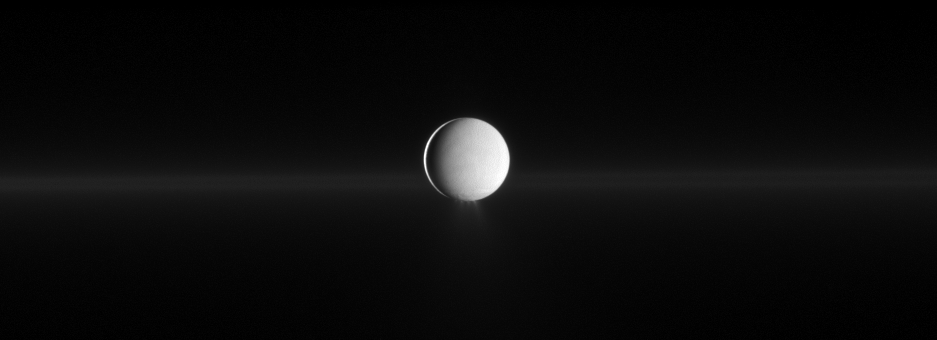

Enceladus and G Ring

As Enceladus spews water ice from its south polar region, Cassini also shows Saturn’s faint G ring before the moon.

See PIA11688 and PIA08321 to learn more about this active moon and how it creates Saturn’s E ring. The E ring is too diffuse to be seen here, but the G ring can just barely be seen in this image. The G ring is actually closer to Cassini here even though the ring appears to be behind Enceladus. The most brightly lit terrain seen on the moon here (on the left of the moon) is illuminated by the sun and is on the leading hemisphere of Enceladus (504 kilometers, 313 miles across). Light reflected off Saturn covers a larger area on the Saturn-facing side of the moon on the right.

North on Enceladus is up. This view looks toward the northern, sunlit side of the rings from just above the ringplane.

The image was taken in visible light with the Cassini spacecraft narrow-angle camera on April 26, 2010. The view was obtained at a distance of approximately 993,000 kilometers (617,000 miles) from Enceladus and at a Sun-Enceladus-spacecraft, or phase, angle of 162 degrees. Image scale is 6 kilometers (4 miles) per pixel.

The Cassini-Huygens mission is a cooperative project of NASA, the European Space Agency and the Italian Space Agency. The Jet Propulsion Laboratory, a division of the California Institute of Technology in Pasadena, manages the mission for NASA’s Science Mission Directorate, Washington, D.C. The Cassini orbiter and its two onboard cameras were designed, developed and assembled at JPL. The imaging operations center is based at the Space Science Institute in Boulder, Colo.

Credit: NASA/JPL/Space Science Institute